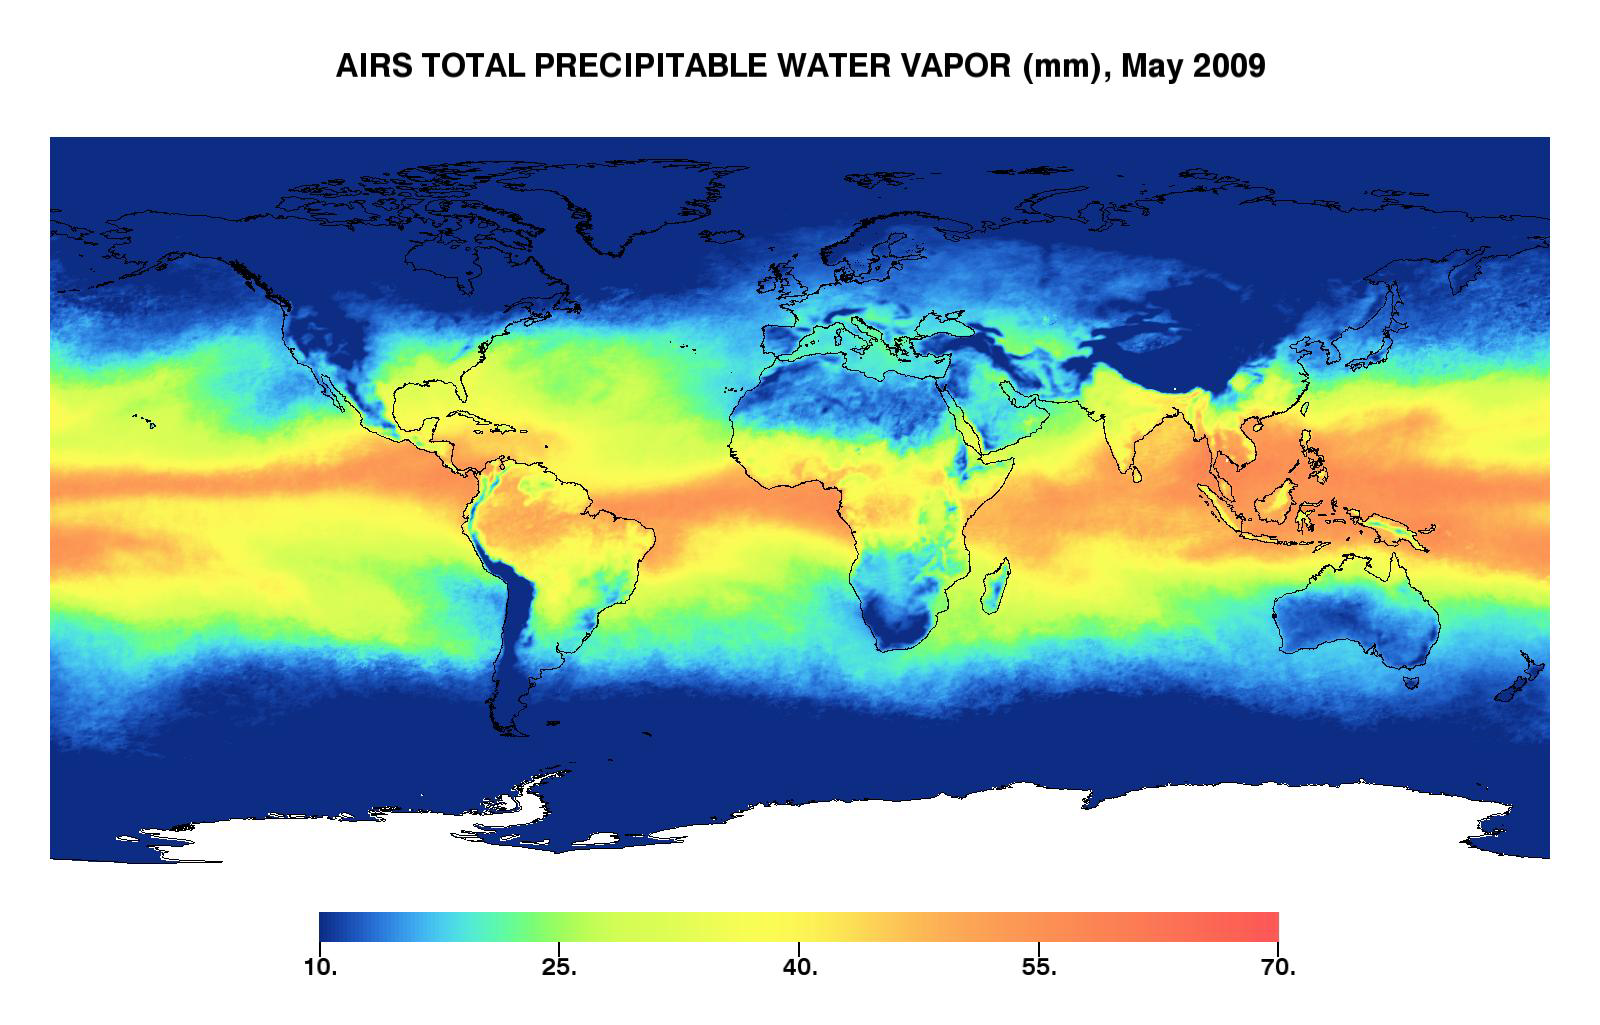

Global Total Precipitable Water Vapor for May 2009

This image represents the total precipitable water vapor for May 2009 as observed by the Atmospheric Infrared Sounder (AIRS) on NASA’s Aqua satellite. It shows the total amount of water vapor present in the atmospheric column above each point of Earth’s surface. If all the water vapor in the column were forced to fall as rain, the depth of the resulting puddle on the surface at that point is equal to the value shown on the map. Fifty millimeters is about 2 inches. The water vapor measured above the Antarctic is not shown (white color), since the elevation there is generally very high and the water vapor content extremely low – so low that the color scale would have to be “stretched” to show any details, which would reduce the details for the rest of the globe.

The large area of maximum water vapor in the neighborhood of the equator is the Intertropical Convergence Zone or ITCZ, a region of strong convection and powerful thunderstorms. It is particularly intense in a region around the Philippines and Indonesia called the warm pool. The air’s ability to contain moisture Is related to its temperature—the higher the air temperature, the more moisture can be contained before it must condense and fall out as rain. This image confirms that, as one would expect, the greatest amounts of moisture occur in the tropics. At extremely cold temperatures the atmosphere can hold very little water vapor, which is reflected by the strong correspondence between dark blue dry areas of this map and dark blue cold areas in temperature maps. Very low precipitable water vapor occurs because the air is dry, such as over deserts. But because of the temperature relationship, most of the “column water vapor” is contained in the lowest portion of the atmosphere, and when a high mountain makes it impossible to measure down to sea level, the total is much smaller. Mountain regions therefore appear to be abnormally dry. That is sometimes true but not always—sometimes it just reflects the fact that the “measurement column” has been cut off by the mountain.

About AIRS
The Atmospheric Infrared Sounder, AIRS, in conjunction with the Advanced Microwave Sounding Unit, AMSU, senses emitted infrared and microwave radiation from Earth to provide a three-dimensional look at Earth’s weather and climate. Working in tandem, the two instruments make simultaneous observations all the way down to Earth’s surface, even in the presence of heavy clouds. With more than 2,000 channels sensing different regions of the atmosphere, the system creates a global, three-dimensional map of atmospheric temperature and humidity, cloud amounts and heights, greenhouse gas concentrations, and many other atmospheric phenomena. Launched into Earth orbit in 2002, the AIRS and AMSU instruments fly onboard NASA’s Aqua spacecraft and are managed by NASA’s Jet Propulsion Laboratory in Pasadena, Calif., under contract to NASA. JPL is a division of the California Institute of Technology in Pasadena.

Credit: NASA/JPL